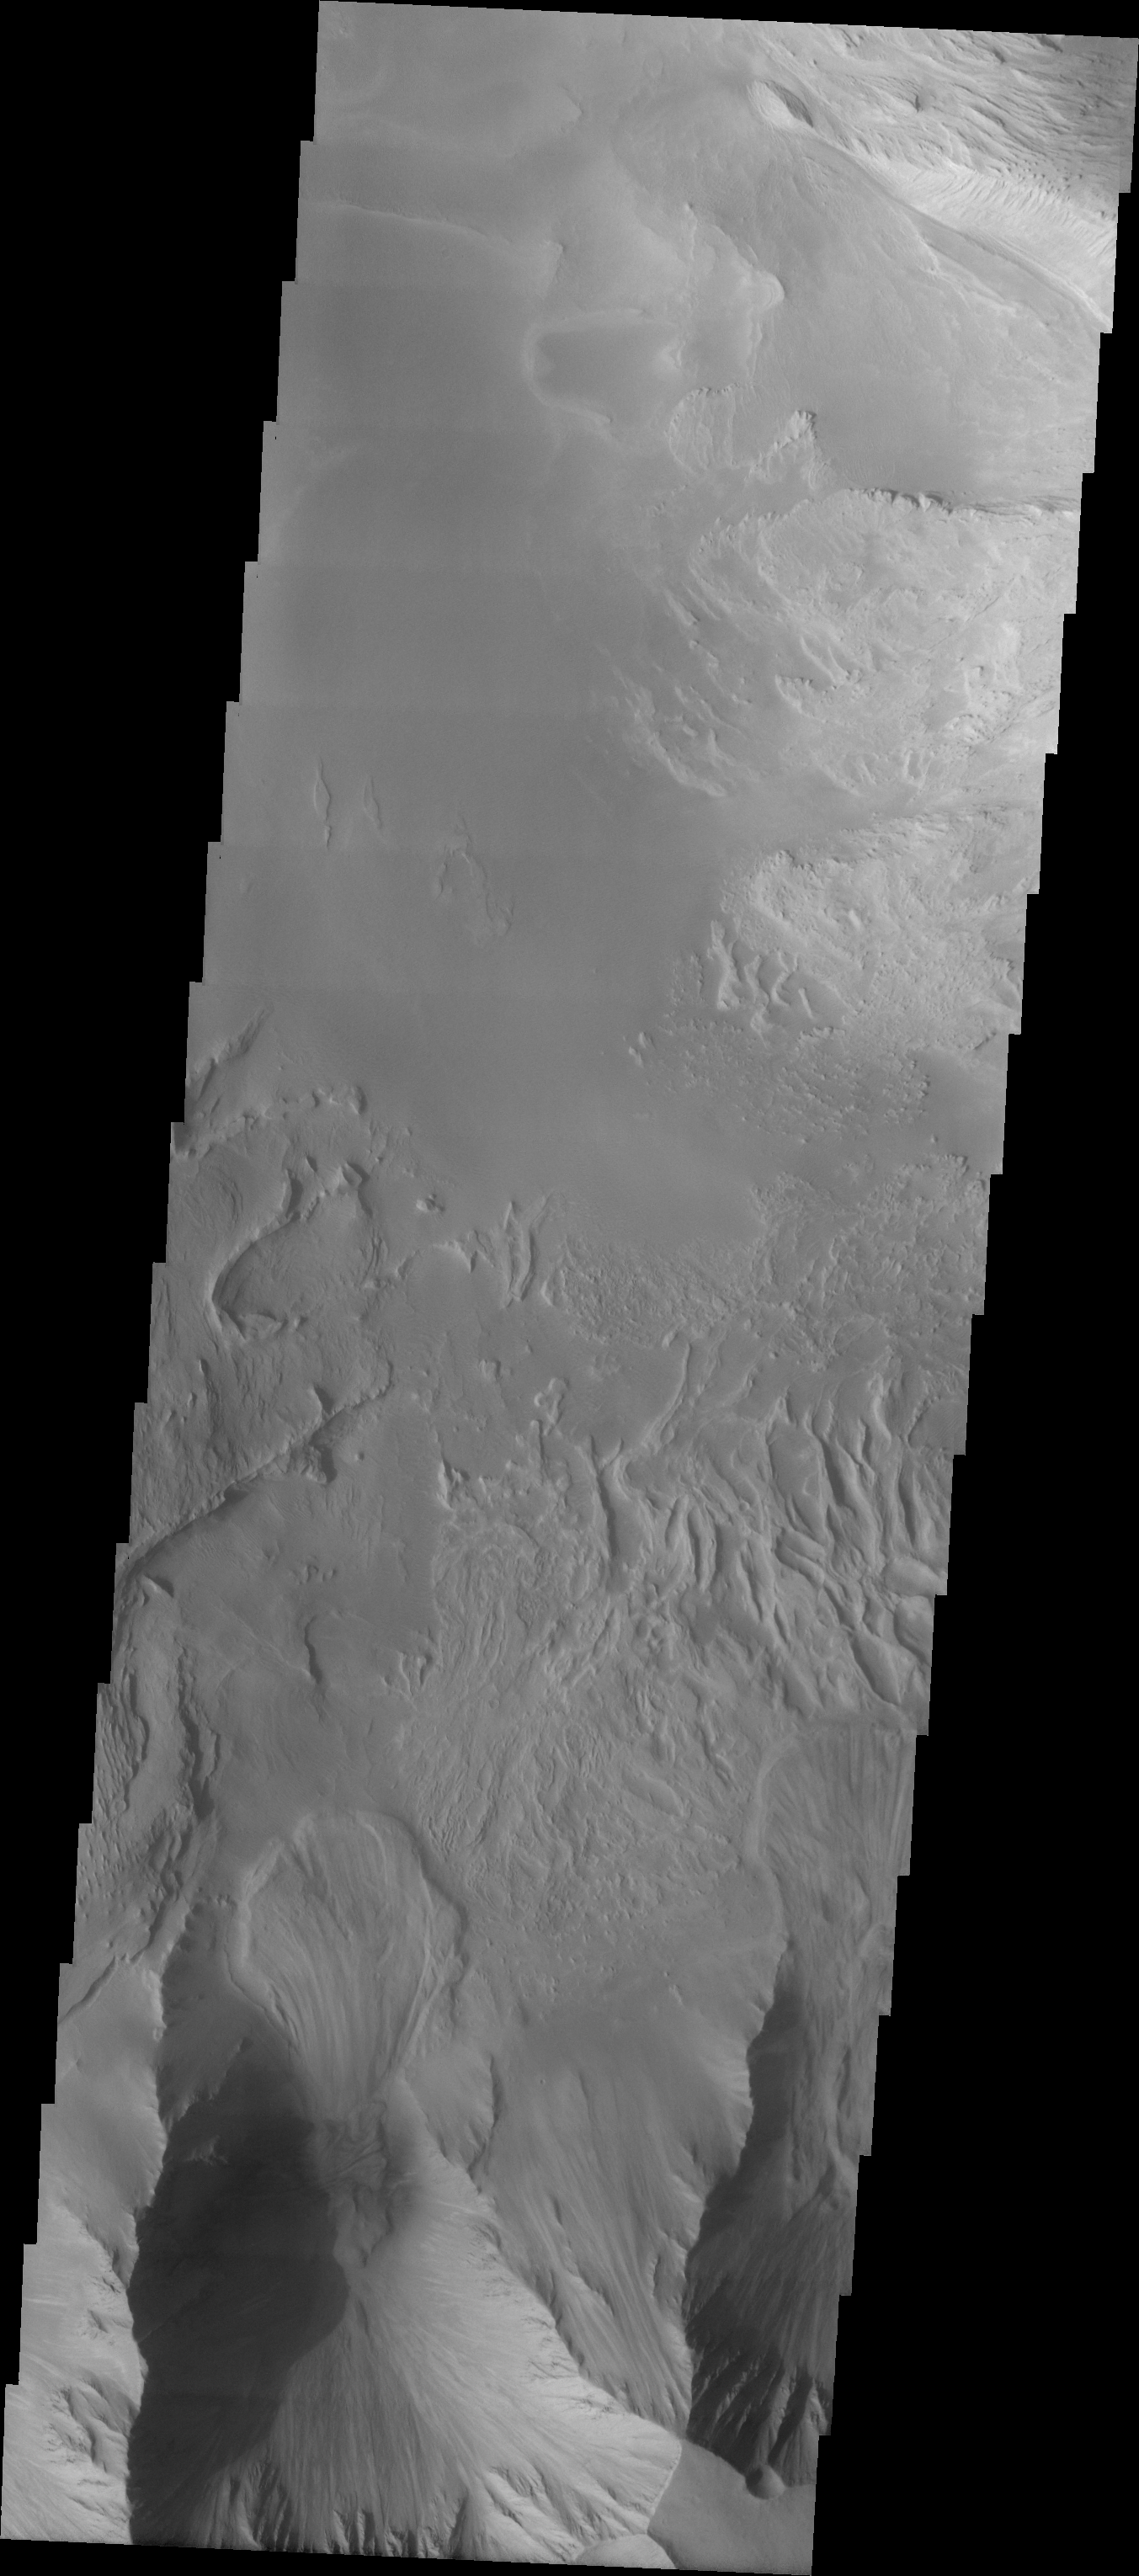

Candor Chasma Landslides

The Odyssey spacecraft has taken some great pictures of Valles Marineris, the largest canyon in the solar system. If this canyon were on Earth, it would stretch from New York to Los Angeles. For the next several weeks, the Image of the Day will tour some of the canyons that make up this vast system. We will start with Ius Chasma in the west, and end with Coprates Chasma to the east. For more information on Vallis Marineris, please see http://mars.jpl.nasa.gov/mep/science/vm.html.

This image shows an area in Candor Chasma. In the bottom part of the image two large landslides are visible (in the center and at the right edge). The northern part of the image shows a large sand filled area.

Image information: VIS instrument. Latitude -8, Longitude 293.5 East (66.5 West). 19 meter/pixel resolution.

Note: this THEMIS visual image has not been radiometrically nor geometrically calibrated for this preliminary release. An empirical correction has been performed to remove instrumental effects. A linear shift has been applied in the cross-track and down-track direction to approximate spacecraft and planetary motion. Fully calibrated and geometrically projected images will be released through the Planetary Data System in accordance with Project policies at a later time.

NASA’s Jet Propulsion Laboratory manages the 2001 Mars Odyssey mission for NASA’s Office of Space Science, Washington, D.C. The Thermal Emission Imaging System (THEMIS) was developed by Arizona State University, Tempe, in collaboration with Raytheon Santa Barbara Remote Sensing. The THEMIS investigation is led by Dr. Philip Christensen at Arizona State University. Lockheed Martin Astronautics, Denver, is the prime contractor for the Odyssey project, and developed and built the orbiter. Mission operations are conducted jointly from Lockheed Martin and from JPL, a division of the California Institute of Technology in Pasadena.

Credit: NASA/JPL/Arizona State University